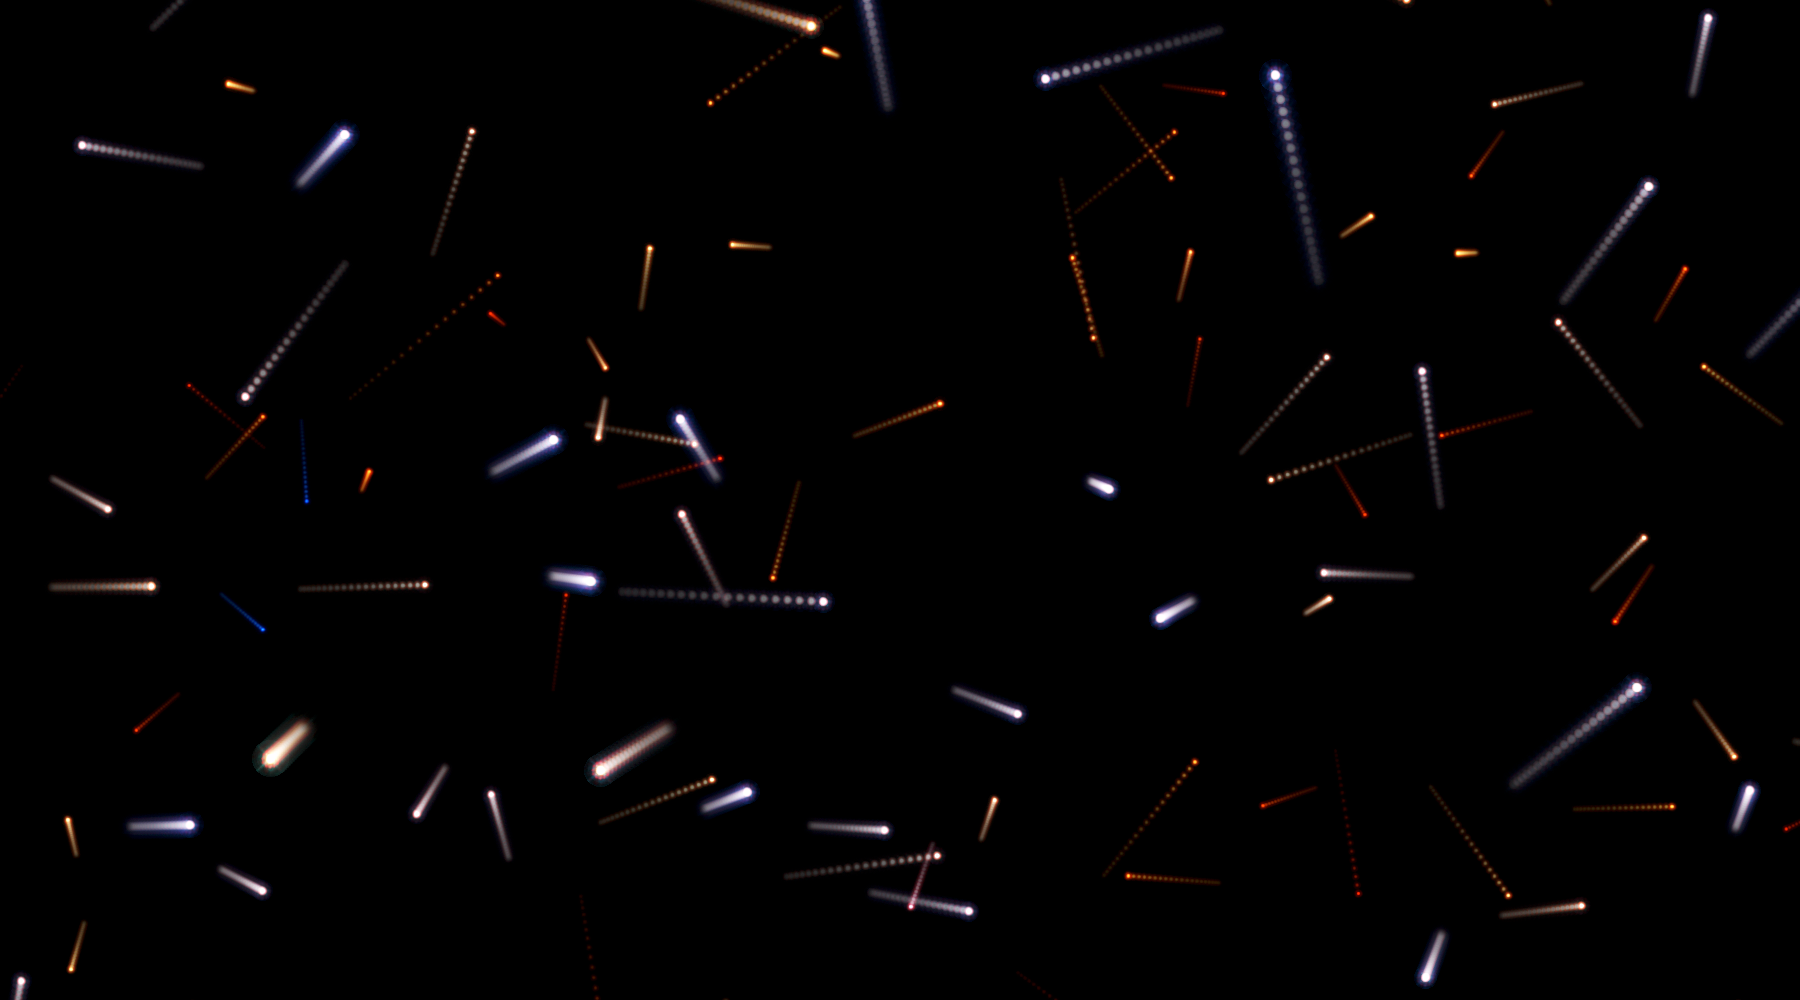

Illustration of Future Positions of Stars in Omega Centauri

Object Name: Omega Centauri,NGC 5139,Omega Cen

Credit: Illustration: NASA, ESA, and G. Bacon (STScI); Science: NASA, ESA, and J. Anderson and R. van der Marel (STScI)